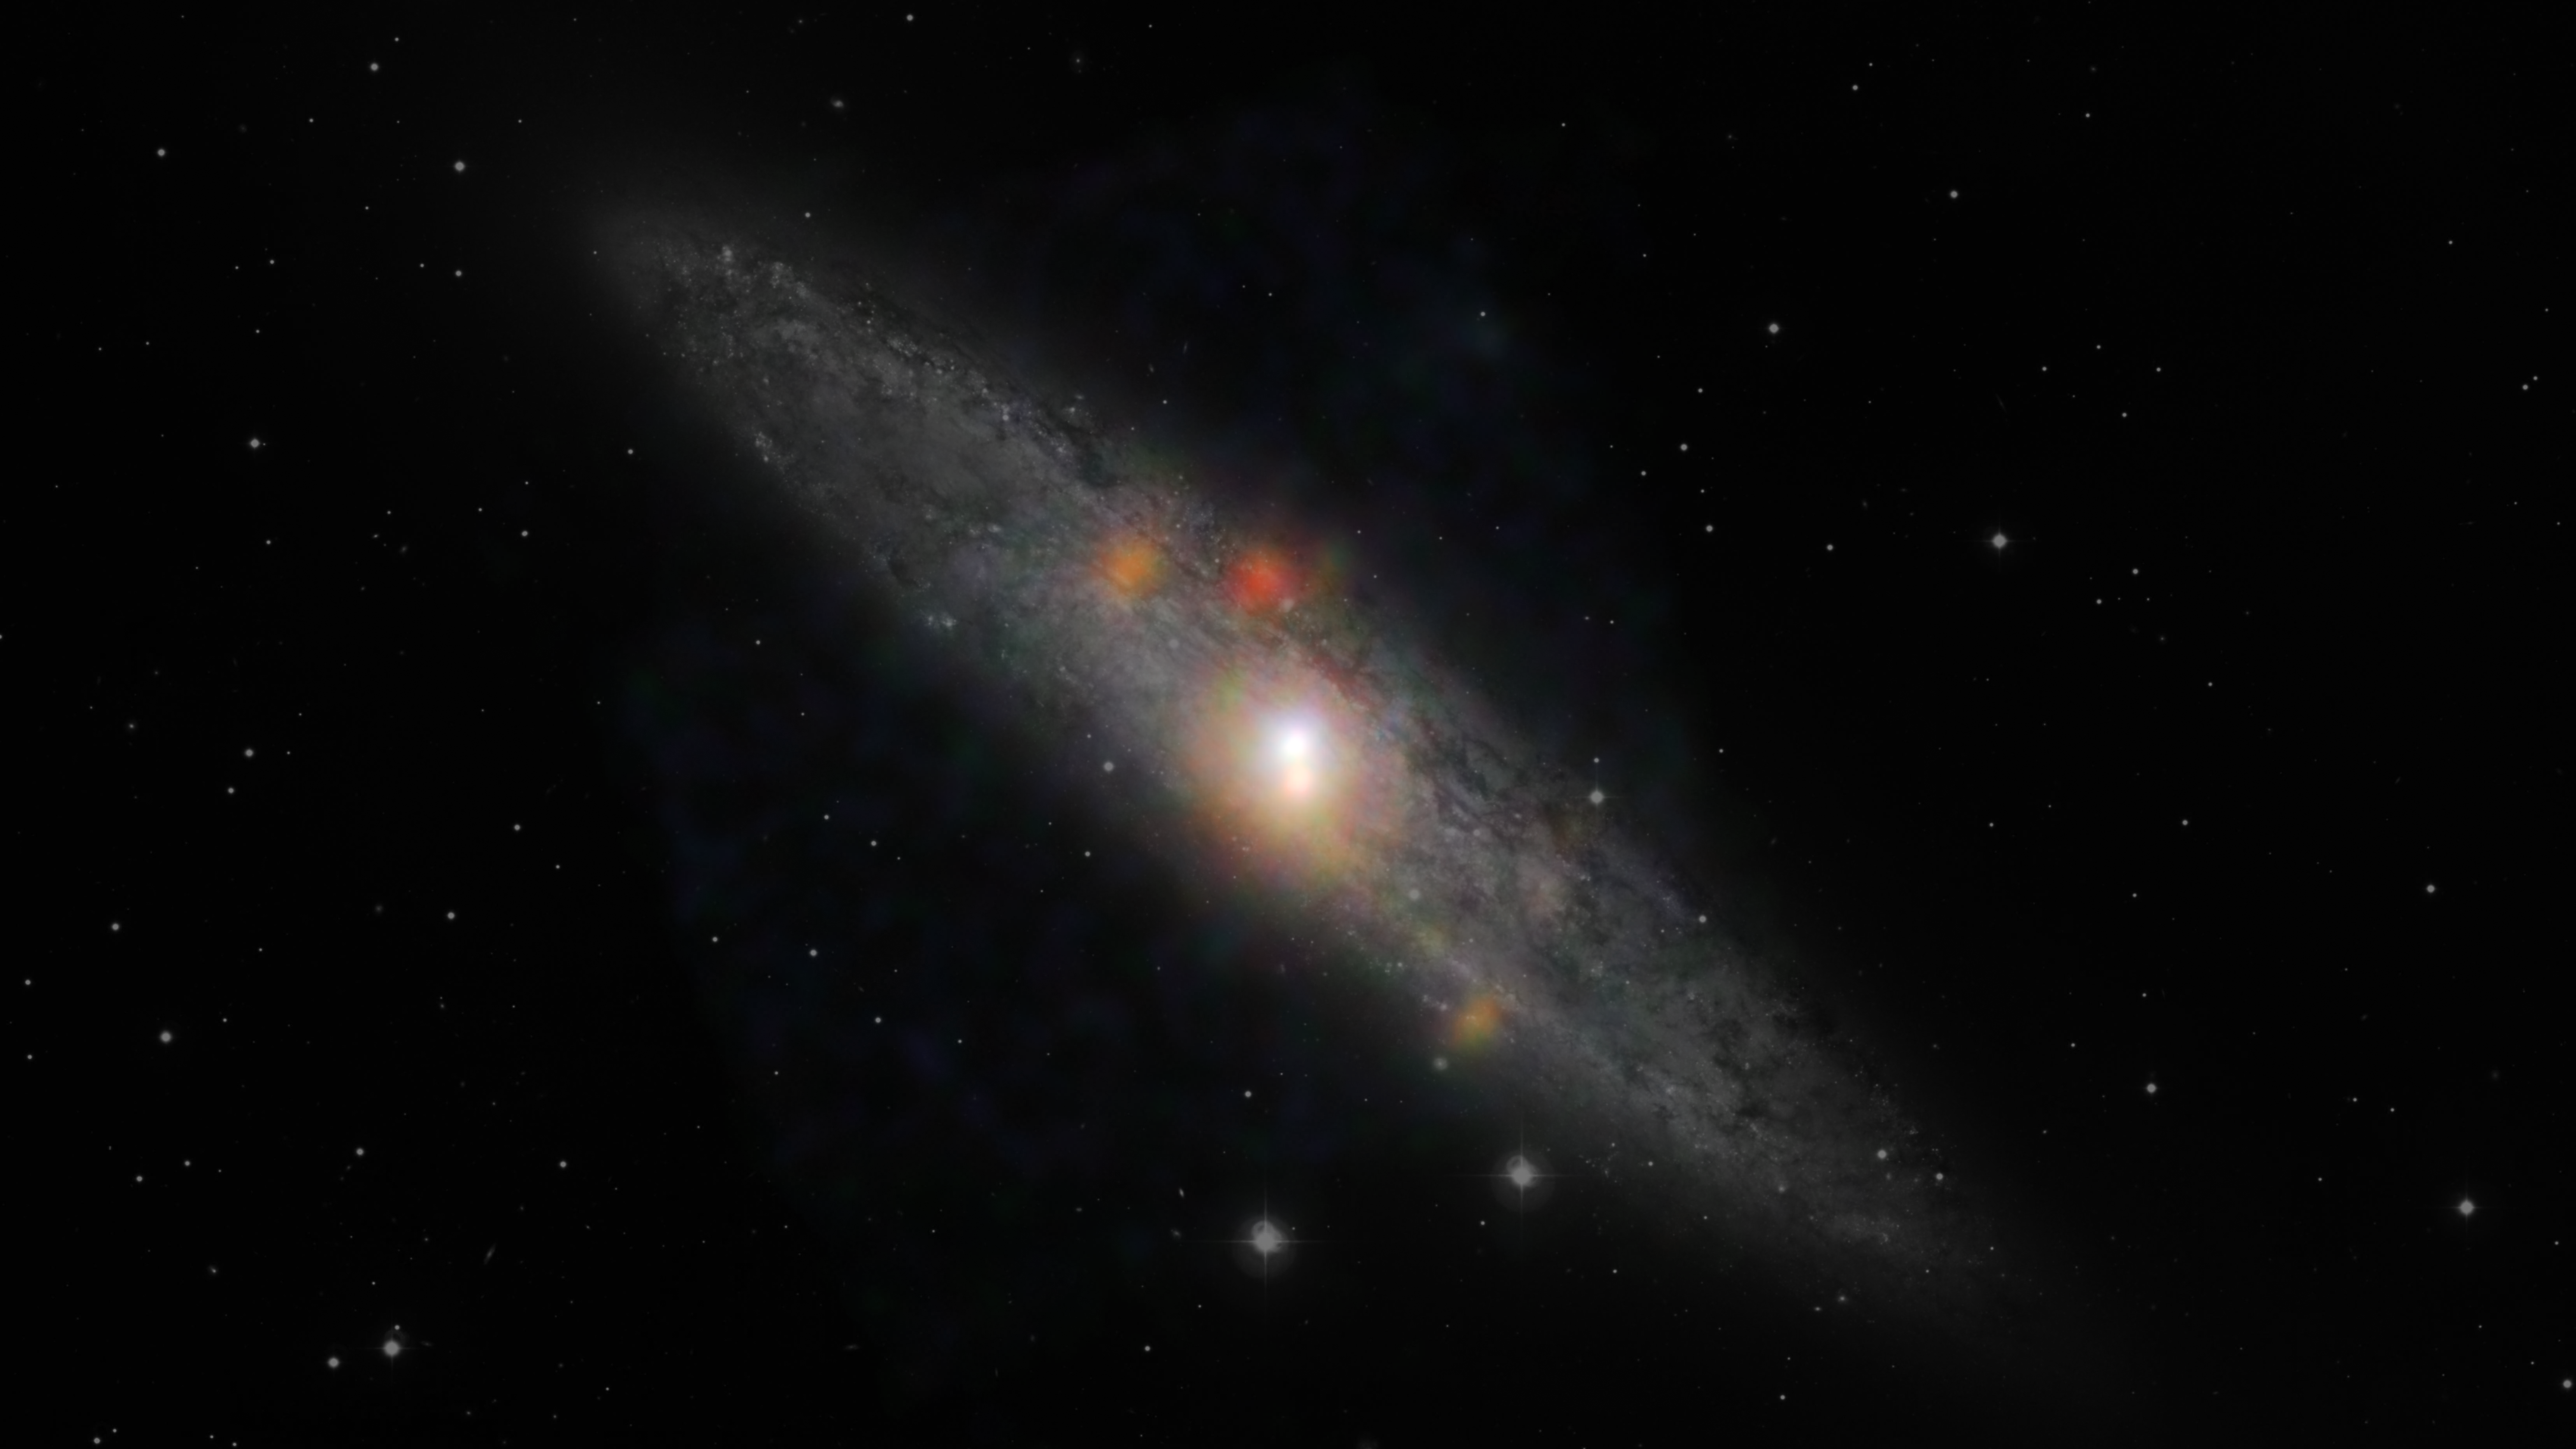

Sculptor Galaxy Shines with X-rays

NuSTAR View

The Sculptor galaxy is seen in a new light, in this composite image from NASA’s Nuclear Spectroscopic Telescope Array (NuSTAR) and the European Southern Observatory in Chile. Visible data from the European Space Observatory show the backbone of the galaxy made up of stars, while NuSTAR data, which appear as colored blobs, show high-energy X-rays. The NuSTAR observations are the sharpest ever taken of this galaxy in high-energy X-rays.

The findings, when combined with those from NASA’s Chandra X-ray Observatory, suggest that the supermassive black hole at the center of the Sculptor galaxy, also known as NGC 253, has dozed off, or gone inactive, sometime in the past decade. Future observations from both telescopes should help address this mystery.

The NuSTAR data also reveals a flaring source of high-energy X-rays, called an ultraluminous X-ray source, or ULX. This object, which appears as a blue spot near the hotter, central region of the galaxy, is either a black hole or a dense, dead star, called a neutron star, feeding off a partner star. The flare is thought to be the result of a change in the object’s feeding patterns.

The other orange and reddish points are likely additional X-ray-generating pairs of stars located throughout the galaxy.

In this image, red shows low-energy X-ray radiation (3 to 7 kiloelectron volts), green is medium energy (7 to 10 kiloelectron volts), and blue is high energy (10 to 20 kiloelectron volts).

Credit: NASA/JPL-Caltech/JHU